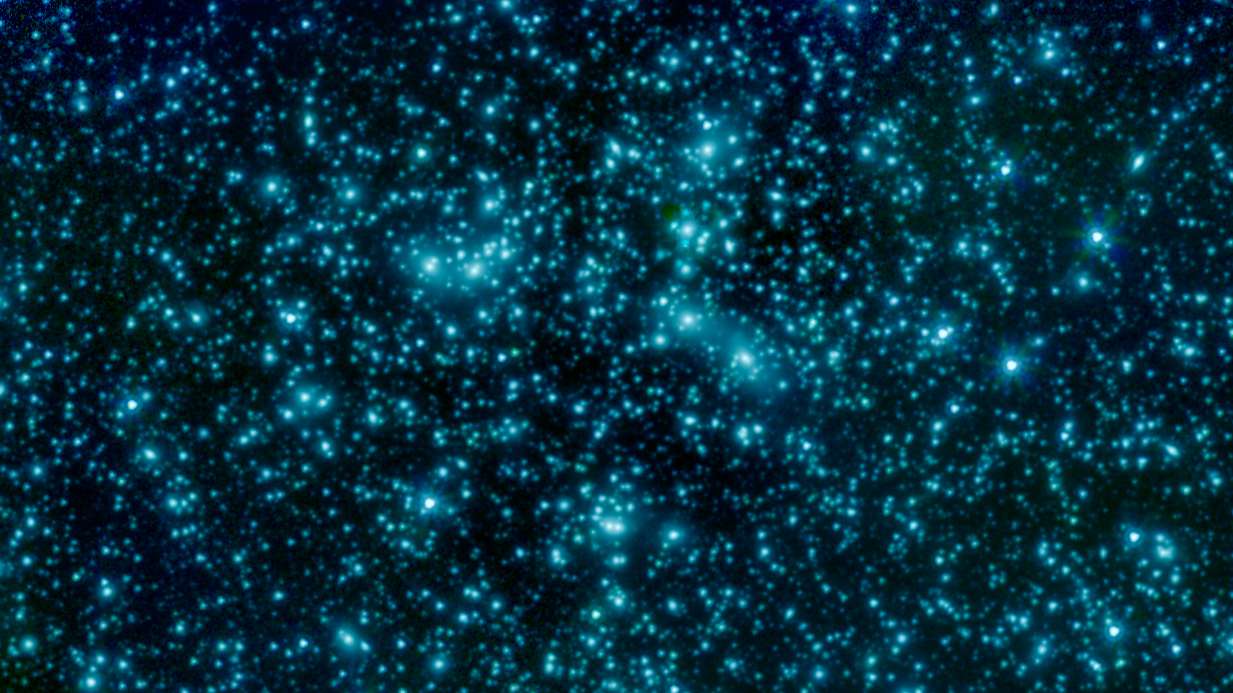

‘Pandora’s Cluster’ Seen by Spitzer

This image of galaxy cluster Abell 2744, also called Pandora’s Cluster, was taken by the Spitzer Space Telescope. The gravity of this galaxy cluster is strong enough that it acts as a lens to magnify images of more distant background galaxies. This technique is called gravitational lensing.

The fuzzy blobs in this Spitzer image are the massive galaxies at the core of this cluster, but astronomers will be poring over the images in search of the faint streaks of light created where the cluster magnifies a distant background galaxy.

The cluster is also being studied by NASA’s Hubble Space Telescope and Chandra X-Ray Observatory in a collaboration called the Frontier Fields project. See Hubble’s image of Abell 2744. The image can also be seen at PIA17569.

In this image, light from Spitzer’s infrared channels is colored blue at 3.6 microns and green at 4.5 microns.

JPL manages the Spitzer Space Telescope mission for NASA’s Science Mission Directorate, Washington. Science operations are conducted at the Spitzer Science Center at Caltech in Pasadena, California. Spacecraft operations are based at Lockheed Martin Space Systems Company, Littleton, Colorado. Data are archived at the Infrared Science Archive housed at the Infrared Processing and Analysis Center at Caltech. Caltech manages JPL for NASA.

Credit: NASA/JPL-Caltech